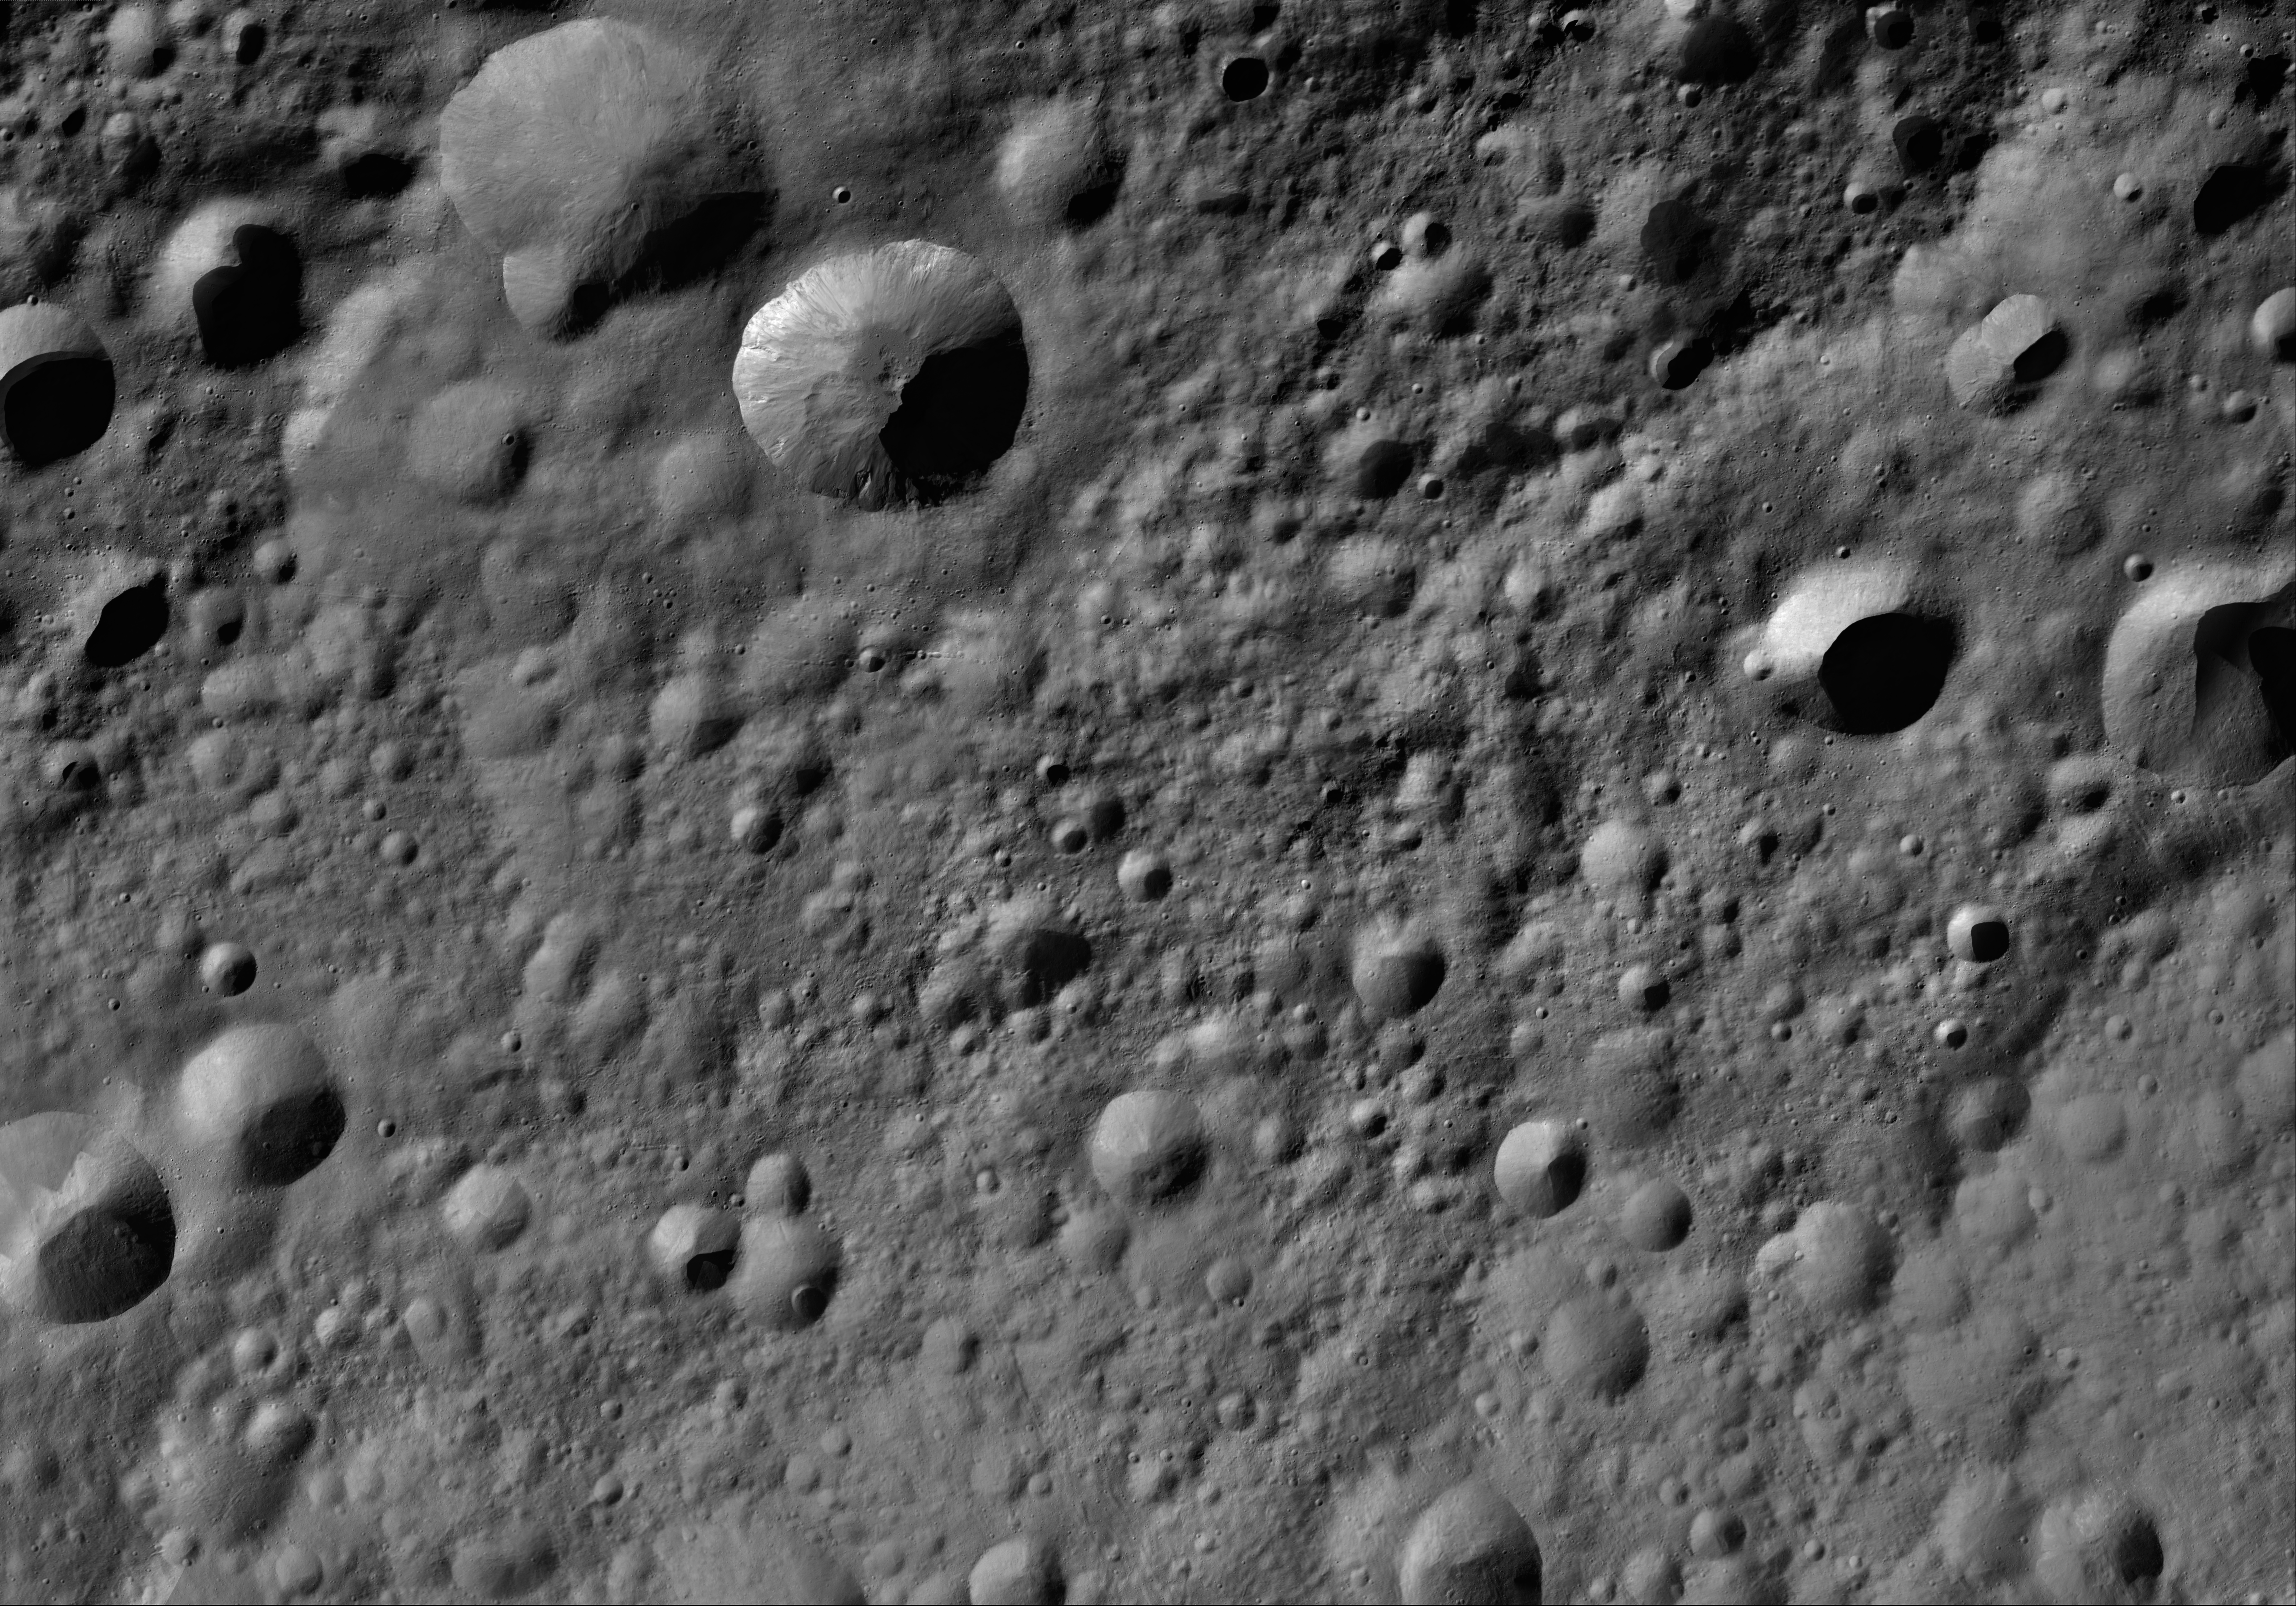

Licinia AV-L-08

This image from the atlas of the giant asteroid Vesta was created from images taken as NASA’s Dawn mission flew around the object, also known as a protoplanet. The set of maps was created from mosaics of10,000 images from Dawn’s framing camera instrument, taken at a low altitude of about 130 miles (210 kilometers). This map is mostly at a scale about that of regional road touring maps, where every inch of map is equivalent to a little more than 3 miles of asteroid (one centimeter equals 2 kilometers).

The full atlas and full resolution file can be viewed at PIA17480. Also available is the PDF file for Licinia.

The Dawn mission to Vesta and Ceres is managed by NASA’s Jet Propulsion Laboratory, a division of the California Institute of Technology in Pasadena, for NASA’s Science Mission Directorate, Washington. The University of California, Los Angeles, is responsible for overall Dawn mission science. The Dawn framing cameras were developed and built under the leadership of the Max Planck Institute for Solar System Research, Katlenburg-Lindau, Germany, with significant contributions by DLR German Aerospace Center, Institute of Planetary Research, Berlin, and in coordination with the Institute of Computer and Communication Network Engineering, Braunschweig. The framing camera project is funded by the Max Planck Society, DLR and NASA.

Credit: NASA/JPL-Caltech/UCLA/MPS/DLR/IDA